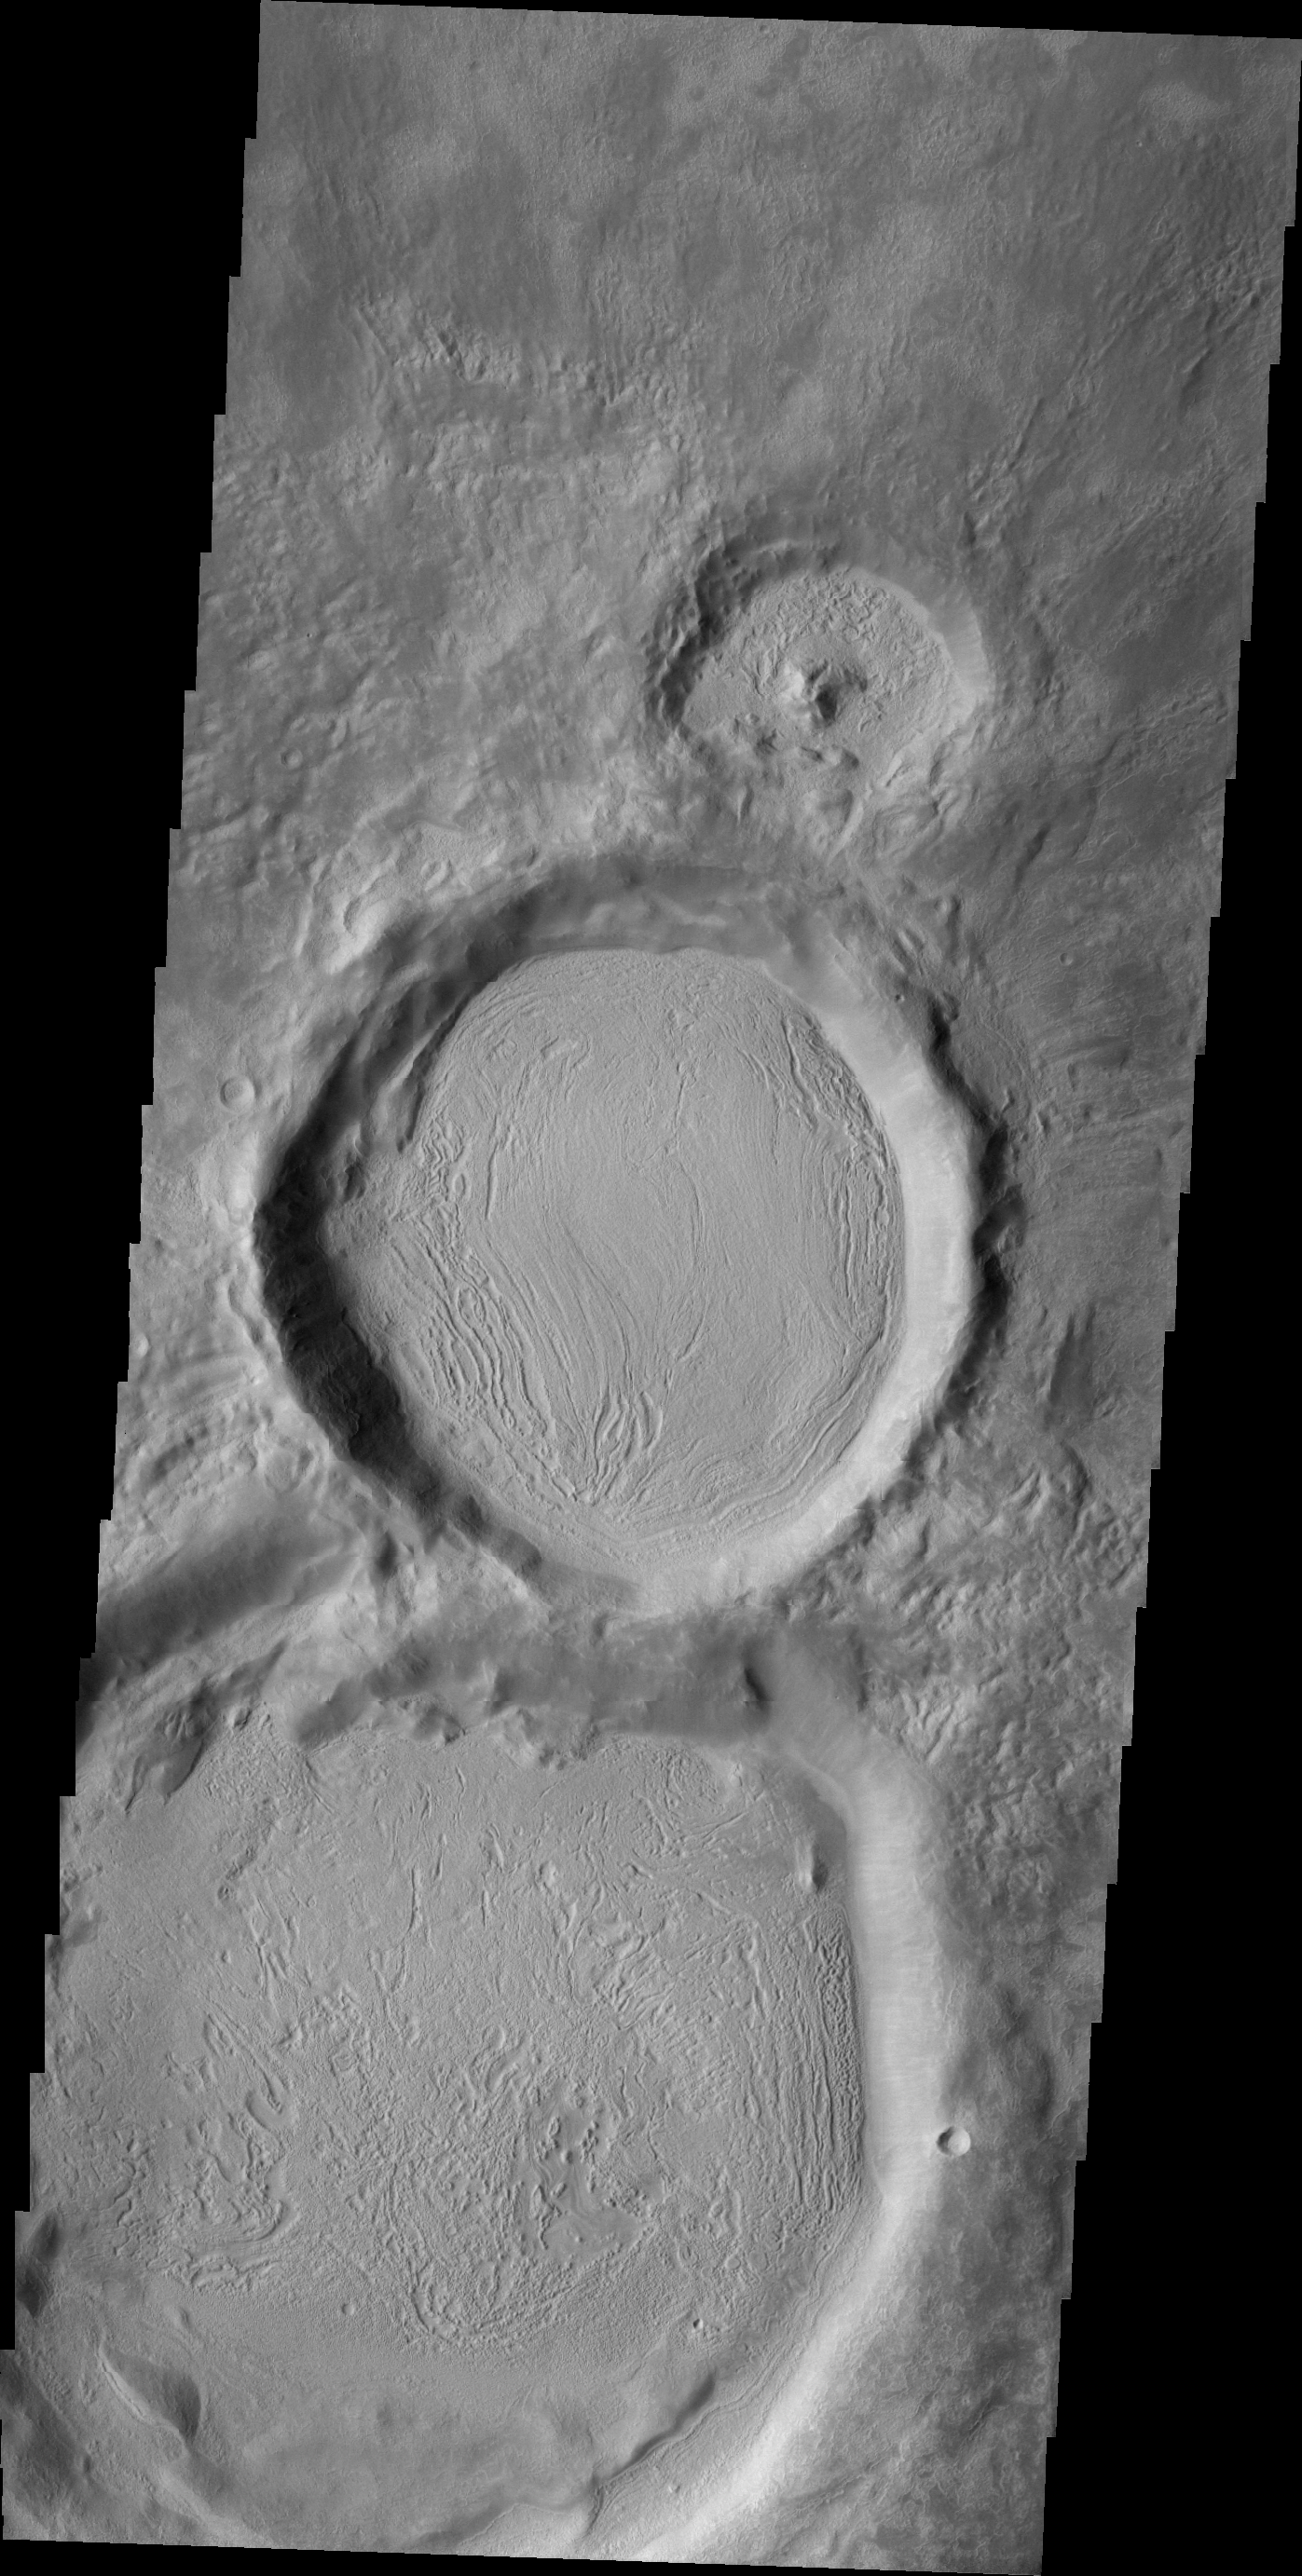

THEMIS Art #118

Do you see what I see? These three side-by-side craters increase in size toward the bottom of the image. Looks like a snowman, only his eyes are missing.

Credit: NASA/JPL-Caltech/ASU